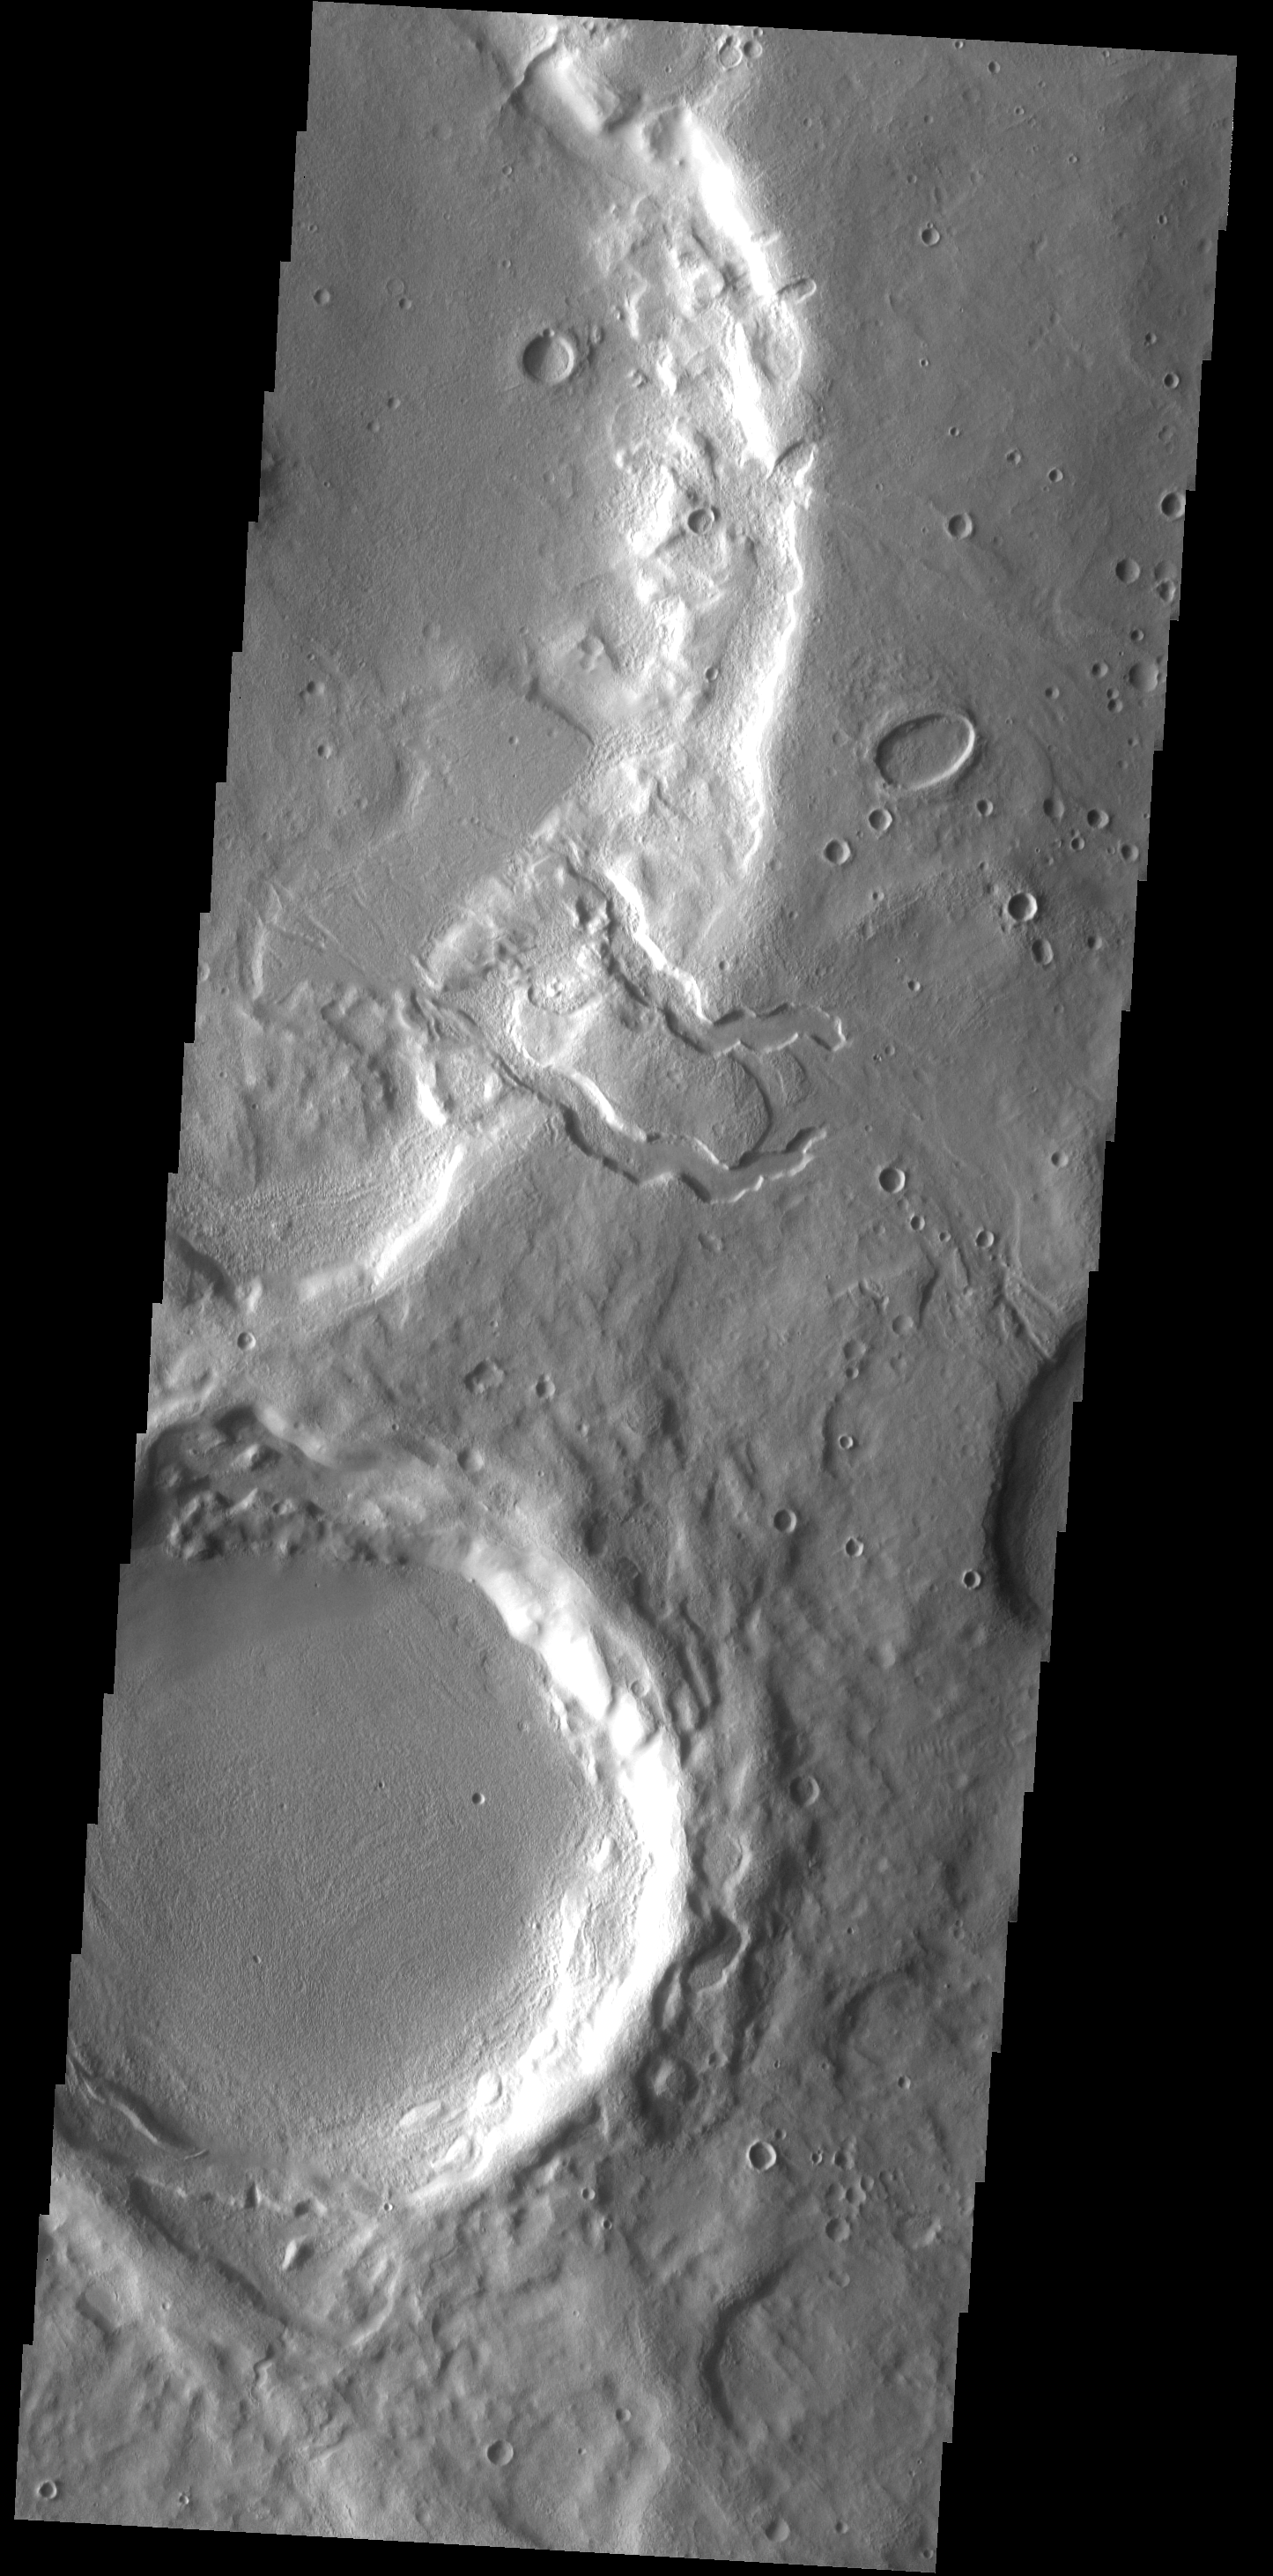

Double Delta

This unnamed crater in Terra Sabaea has two channels dissecting the rim which have formed deltas on the crater floor.

Image information: VIS instrument. Latitude 35.3N, Longitude 32.7E. 19 meter/pixel resolution.

Please see the THEMIS Data Citation Note for details on crediting THEMIS images.

Note: this THEMIS visual image has not been radiometrically nor geometrically calibrated for this preliminary release. An empirical correction has been performed to remove instrumental effects. A linear shift has been applied in the cross-track and down-track direction to approximate spacecraft and planetary motion. Fully calibrated and geometrically projected images will be released through the Planetary Data System in accordance with Project policies at a later time.

NASA’s Jet Propulsion Laboratory manages the 2001 Mars Odyssey mission for NASA’s Office of Space Science, Washington, D.C. The Thermal Emission Imaging System (THEMIS) was developed by Arizona State University, Tempe, in collaboration with Raytheon Santa Barbara Remote Sensing. The THEMIS investigation is led by Dr. Philip Christensen at Arizona State University. Lockheed Martin Astronautics, Denver, is the prime contractor for the Odyssey project, and developed and built the orbiter. Mission operations are conducted jointly from Lockheed Martin and from JPL, a division of the California Institute of Technology in Pasadena.

Credit: NASA/JPL/ASU